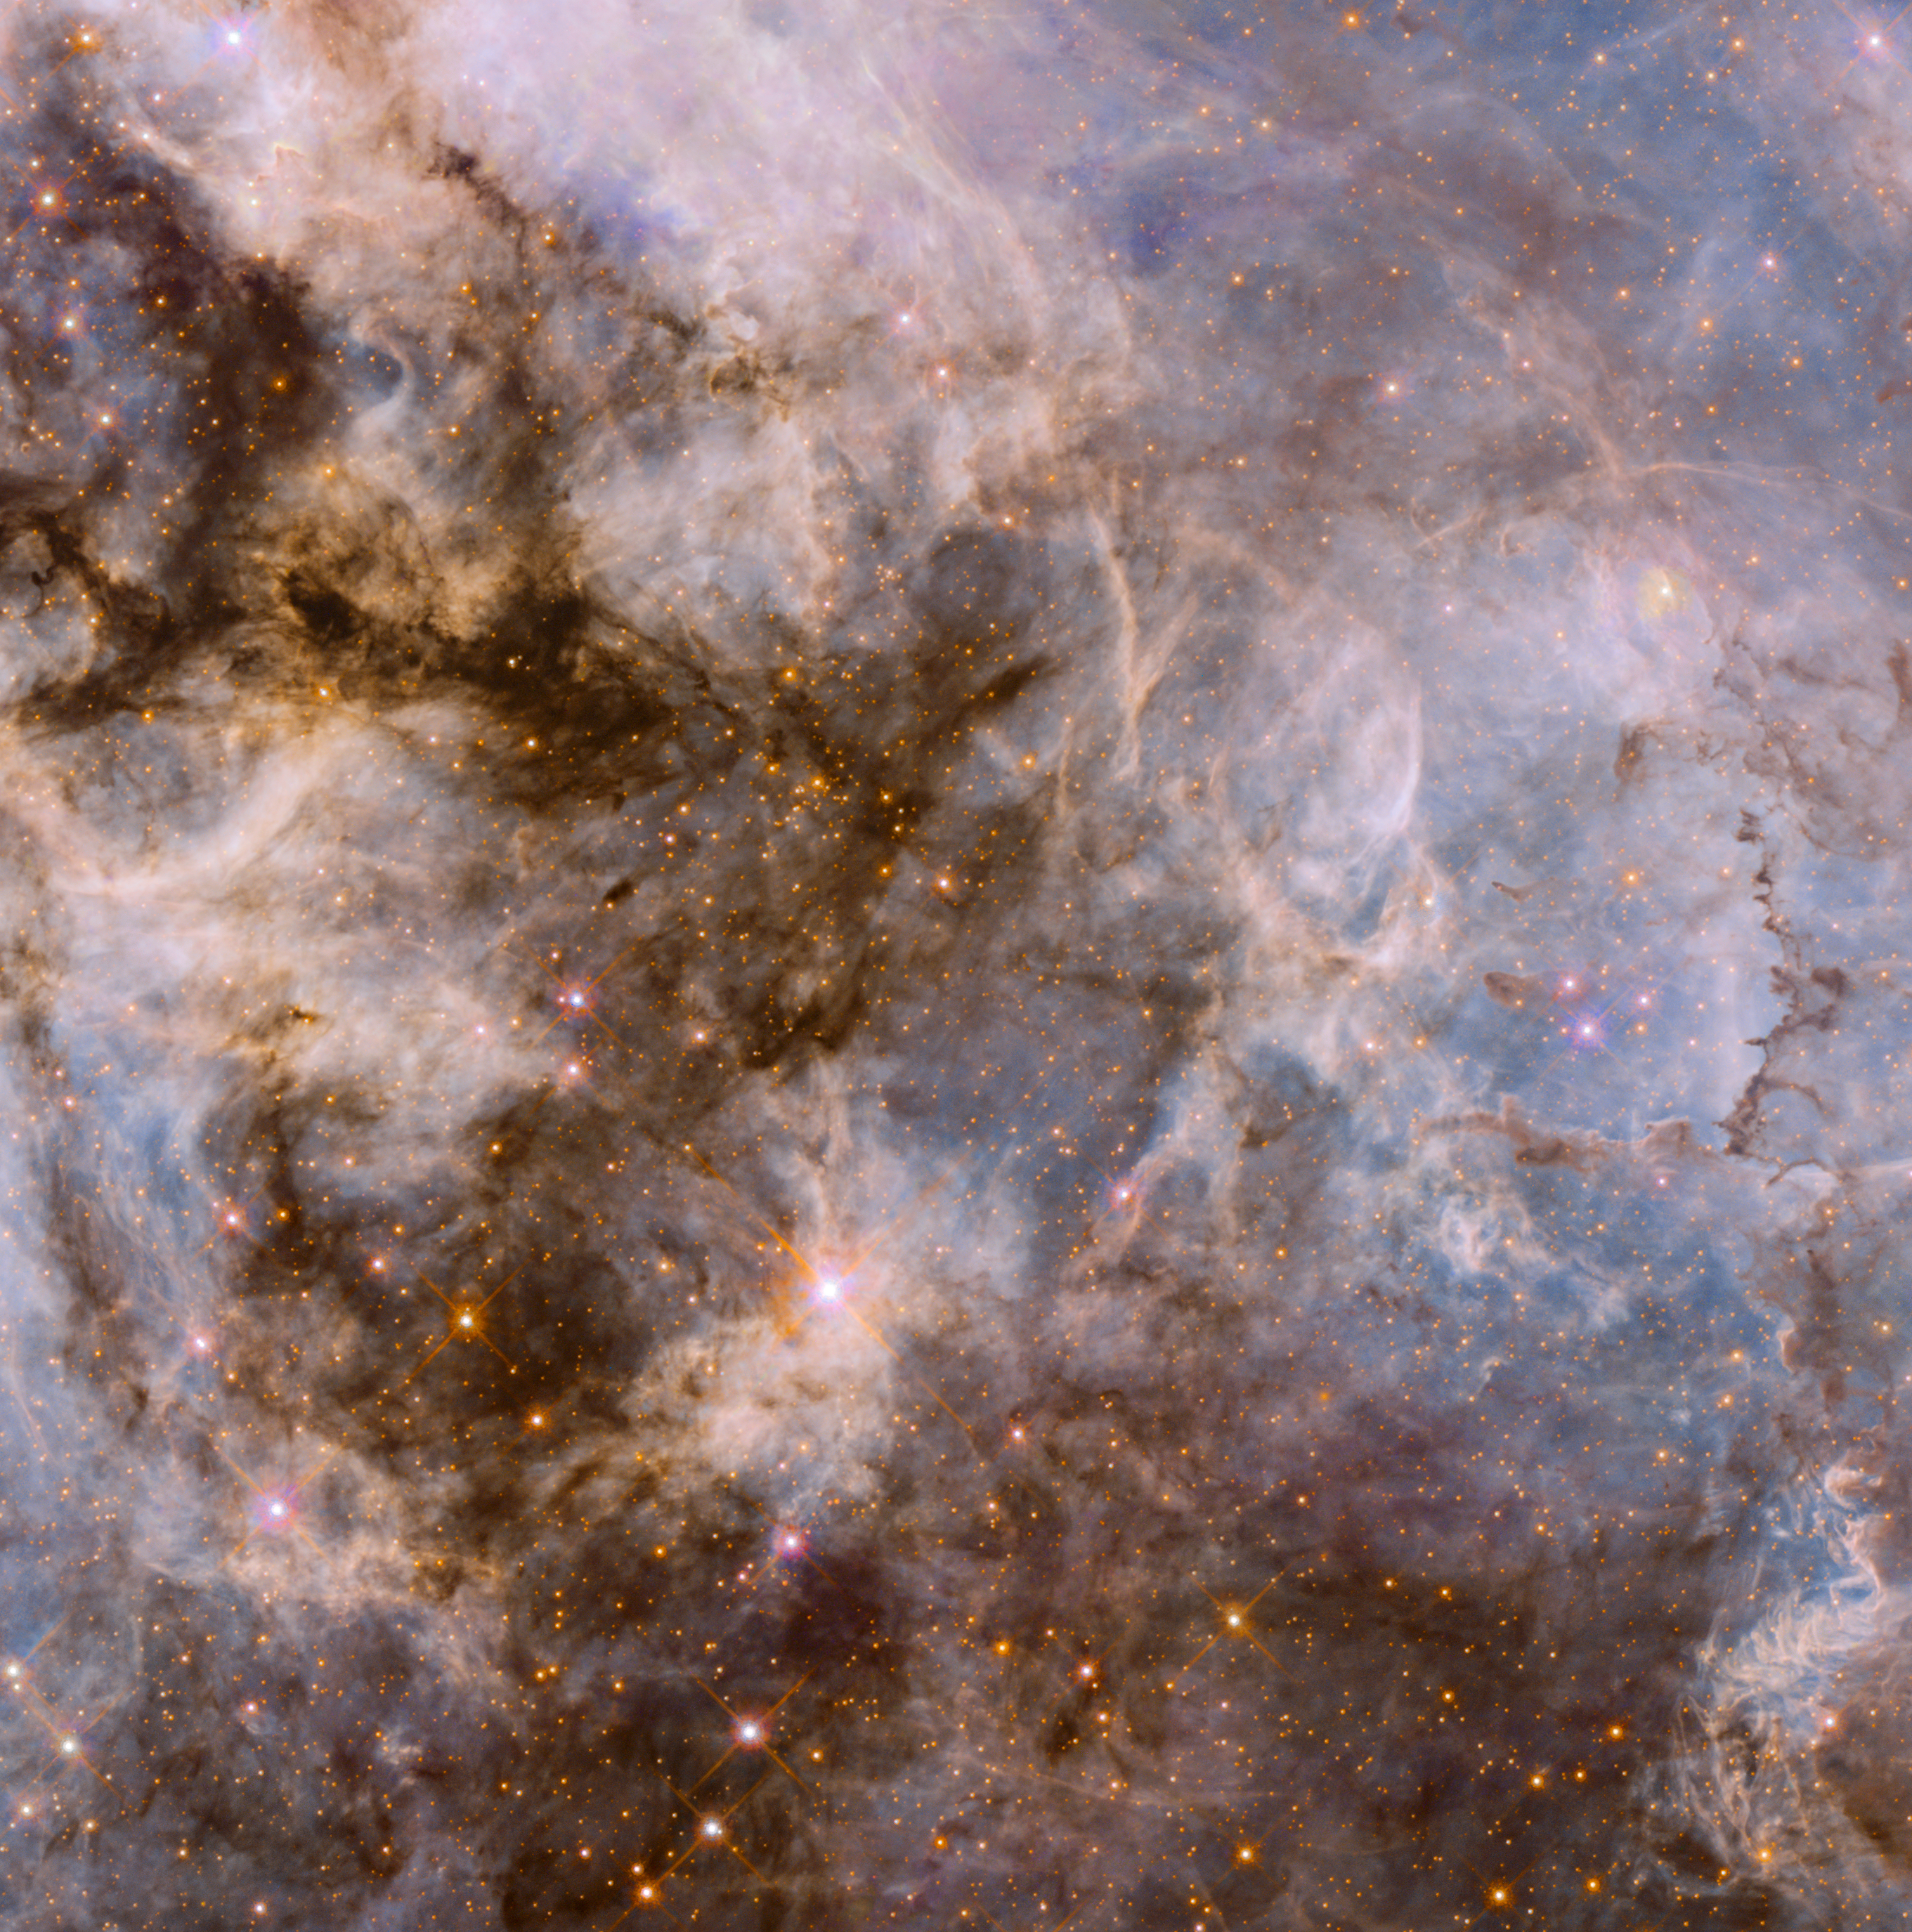

30 Doradus Nebula in Visible Light

Object Name: 30 Doradus
Object Description: Emission Nebula in the Large Magellanic Cloud
Instrument: HST/ACS/WFC and HST/WFC3/UVIS
Filters: ACS/WFC: F658N (H-alpha) and F775W (i) WFC3/UVIS: F275W, F336W, and F775W (i) ACS/WFC: F555W (V)

The images in this release are composites of separate exposures obtained with the ACS and WFC3 instruments on the Hubble Space Telescope. Several filters were used to sample broad and narrow wavelength ranges. The color results from assigning different hues (colors) to each monochromatic (grayscale) image associated with an individual filter. In this case, the assigned colors are: Luminance: F658N (H-alpha) Blue: F275W, F336W Cyan: F555W (V) Orange: F775W (i)

Credit: NASA, ESA, and E. Sabbi (STScI)